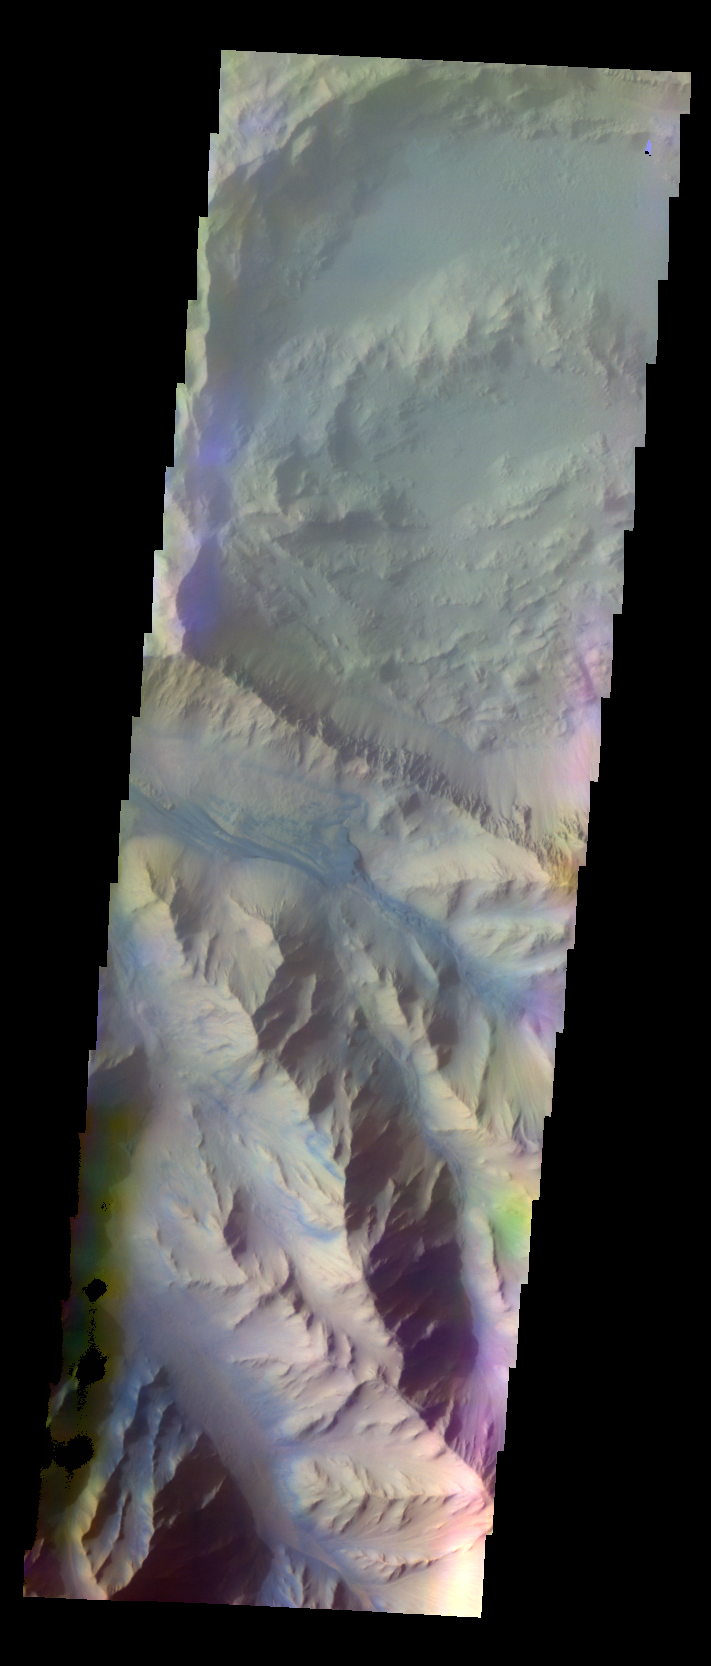

Coprates Chasma – False Color

The THEMIS VIS camera contains 5 filters. The data from different filters can be combined in multiple ways to create a false color image. These false color images may reveal subtle variations of the surface not easily identified in a single band image. Today’s false color image shows part of Coprates Chasma.

Credit: NASA/JPL-Caltech/ASU